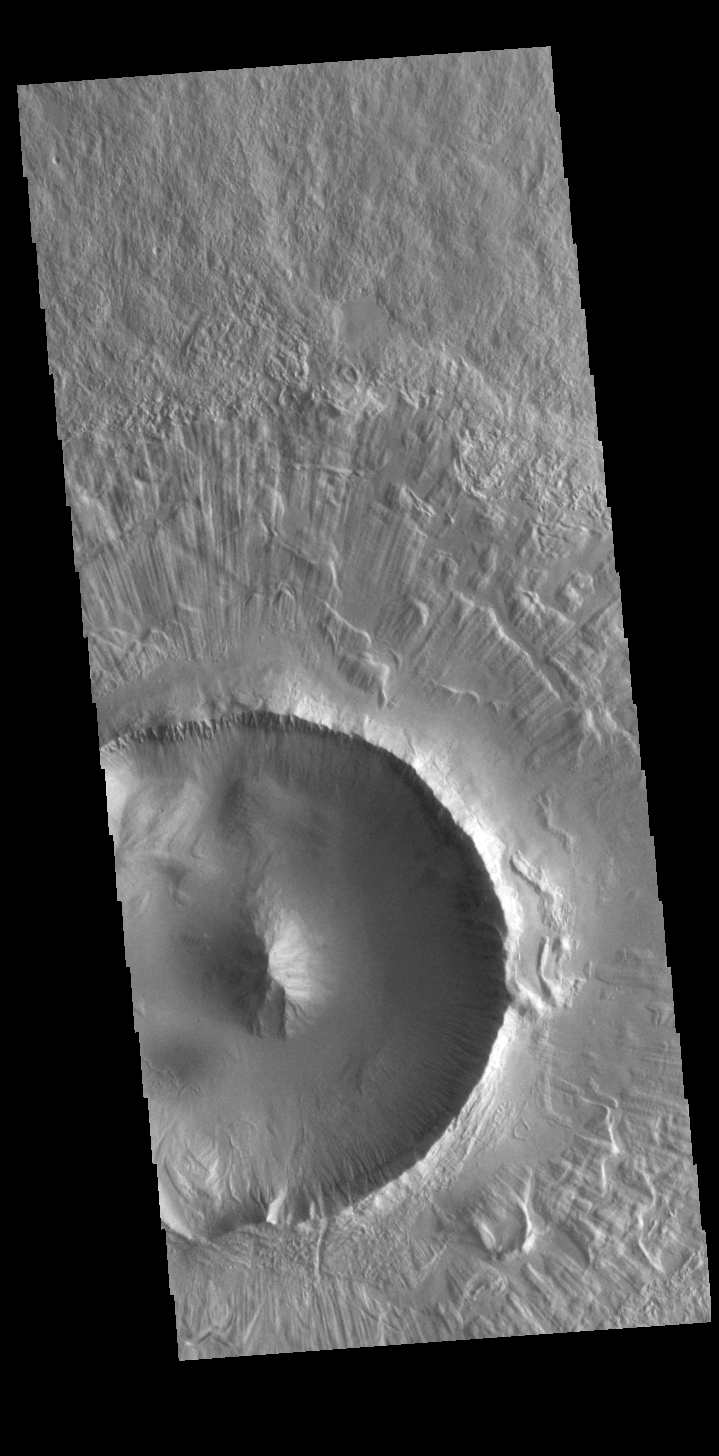

Radial Ejecta

Today’s VIS image shows part of an unnamed crater in Utopia Planitia. The ejecta surrounding the crater rim shows both layering and radial grooves. These features formed during the impact event.

Credit: NASA/JPL-Caltech/ASU